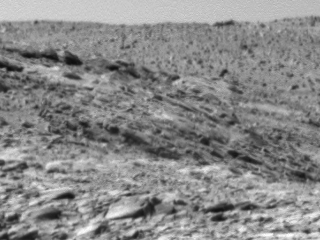

Layered Rocks in ‘Columbia Hills’

This black-and-white image shows the first layered rocks scientists have seen close up in Gusev Crater, where NASA’s Mars Exploration Rover Spirit landed Jan. 4, 2004. While Spirit’s twin rover, Opportunity, reached the stadium-size Endurance Crater on the other side of Mars and began exploring its many layered outcrops in early May, Spirit traveled more than 3.5 kilometers (2.2 miles) to get to this layered bedrock in the “Columbia Hills.” Scientists are planning to conduct a study of these rocks to determine if they are volcanic or sedimentary in origin, and if they have been chemically altered. Spirit’s panoramic camera took this image on sol 217 (Aug. 13, 2004).

Credit: NASA/JPL/Cornell